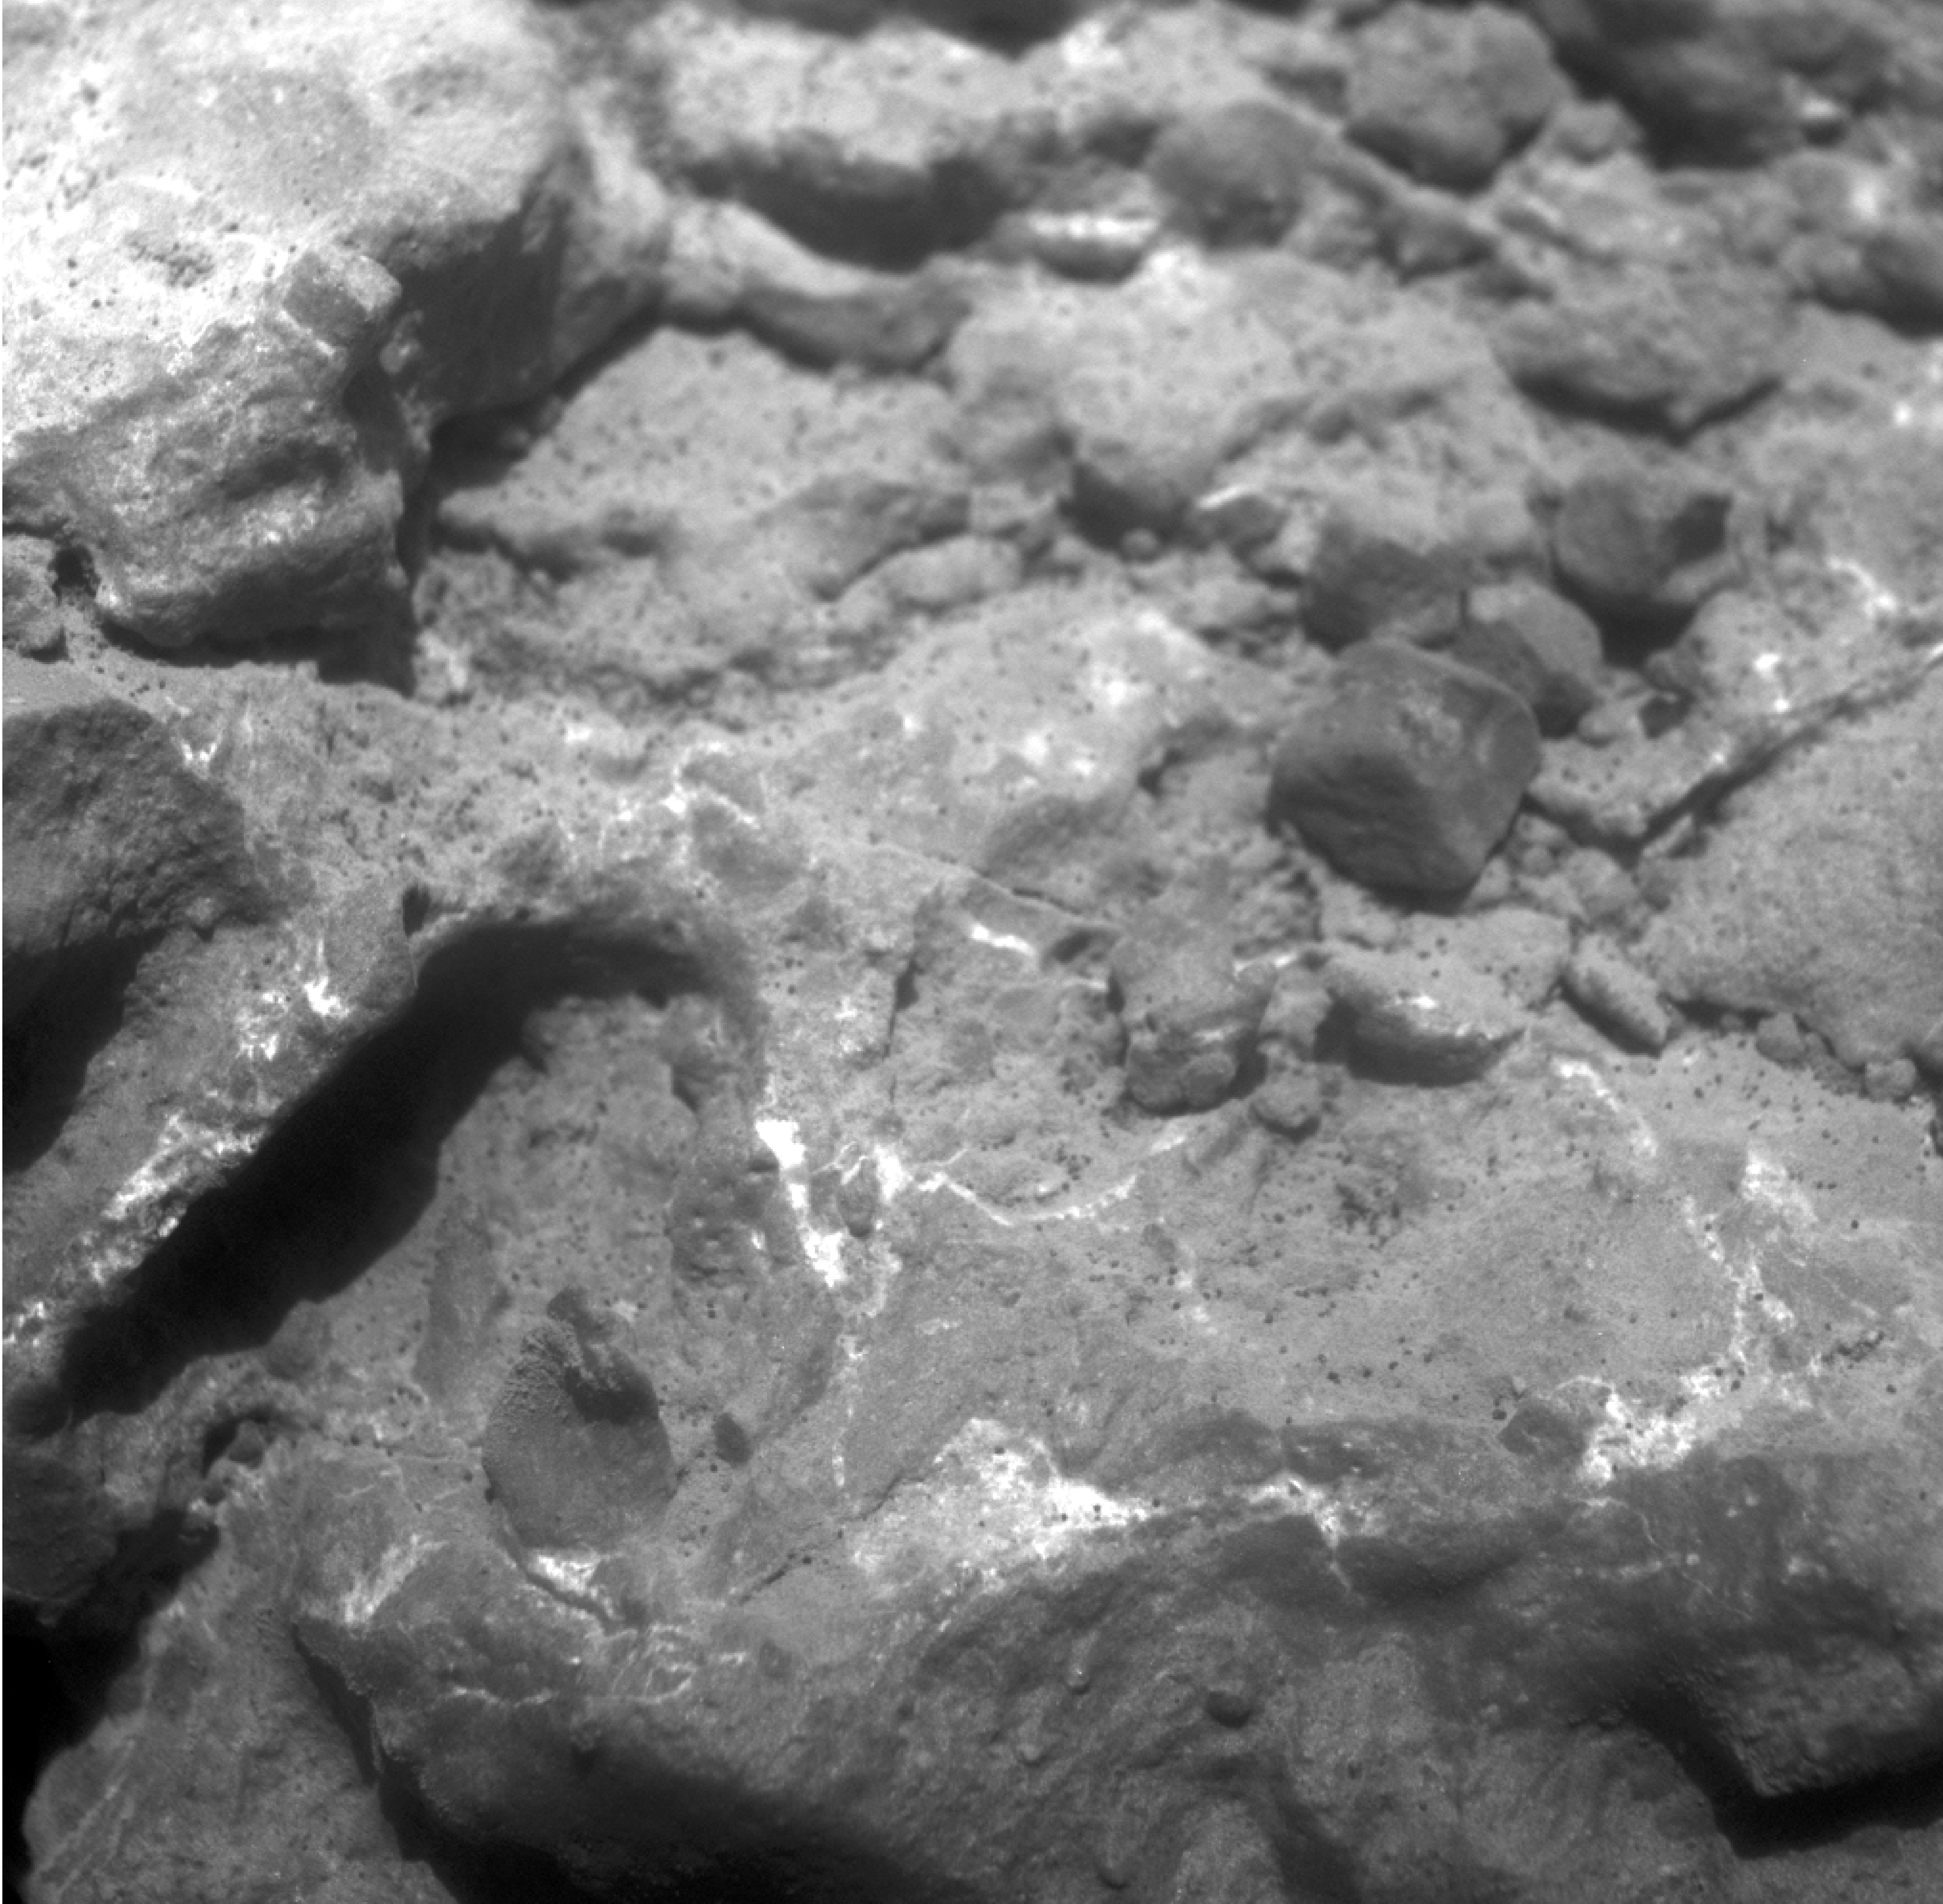

Magnified View of Texture on Part of “Tisdale 2” Rock

Annotated version

NASA’s Mars Exploration Rover Opportunity used its microscopic imager to record this close-up view of texture on part of a rock informally named “Tisdale 2” on the western rim of Endeavour crater. The image was taken during the 2,694th Martian day, or sol, of Opportunity’s work on Mars (Aug. 22, 2011).

The view covers an area about 3 centimeters (1.2 inches) across. It shows a texture called brecciated, with broken rock fragments fused together and embedded in matrix of this rock. The fragments are called clasts.

This image is of target “B,” whose location on Tisdale 2 is indicated on image PIA14745.

Credit: NASA/JPL-Caltech/Cornell/USGS